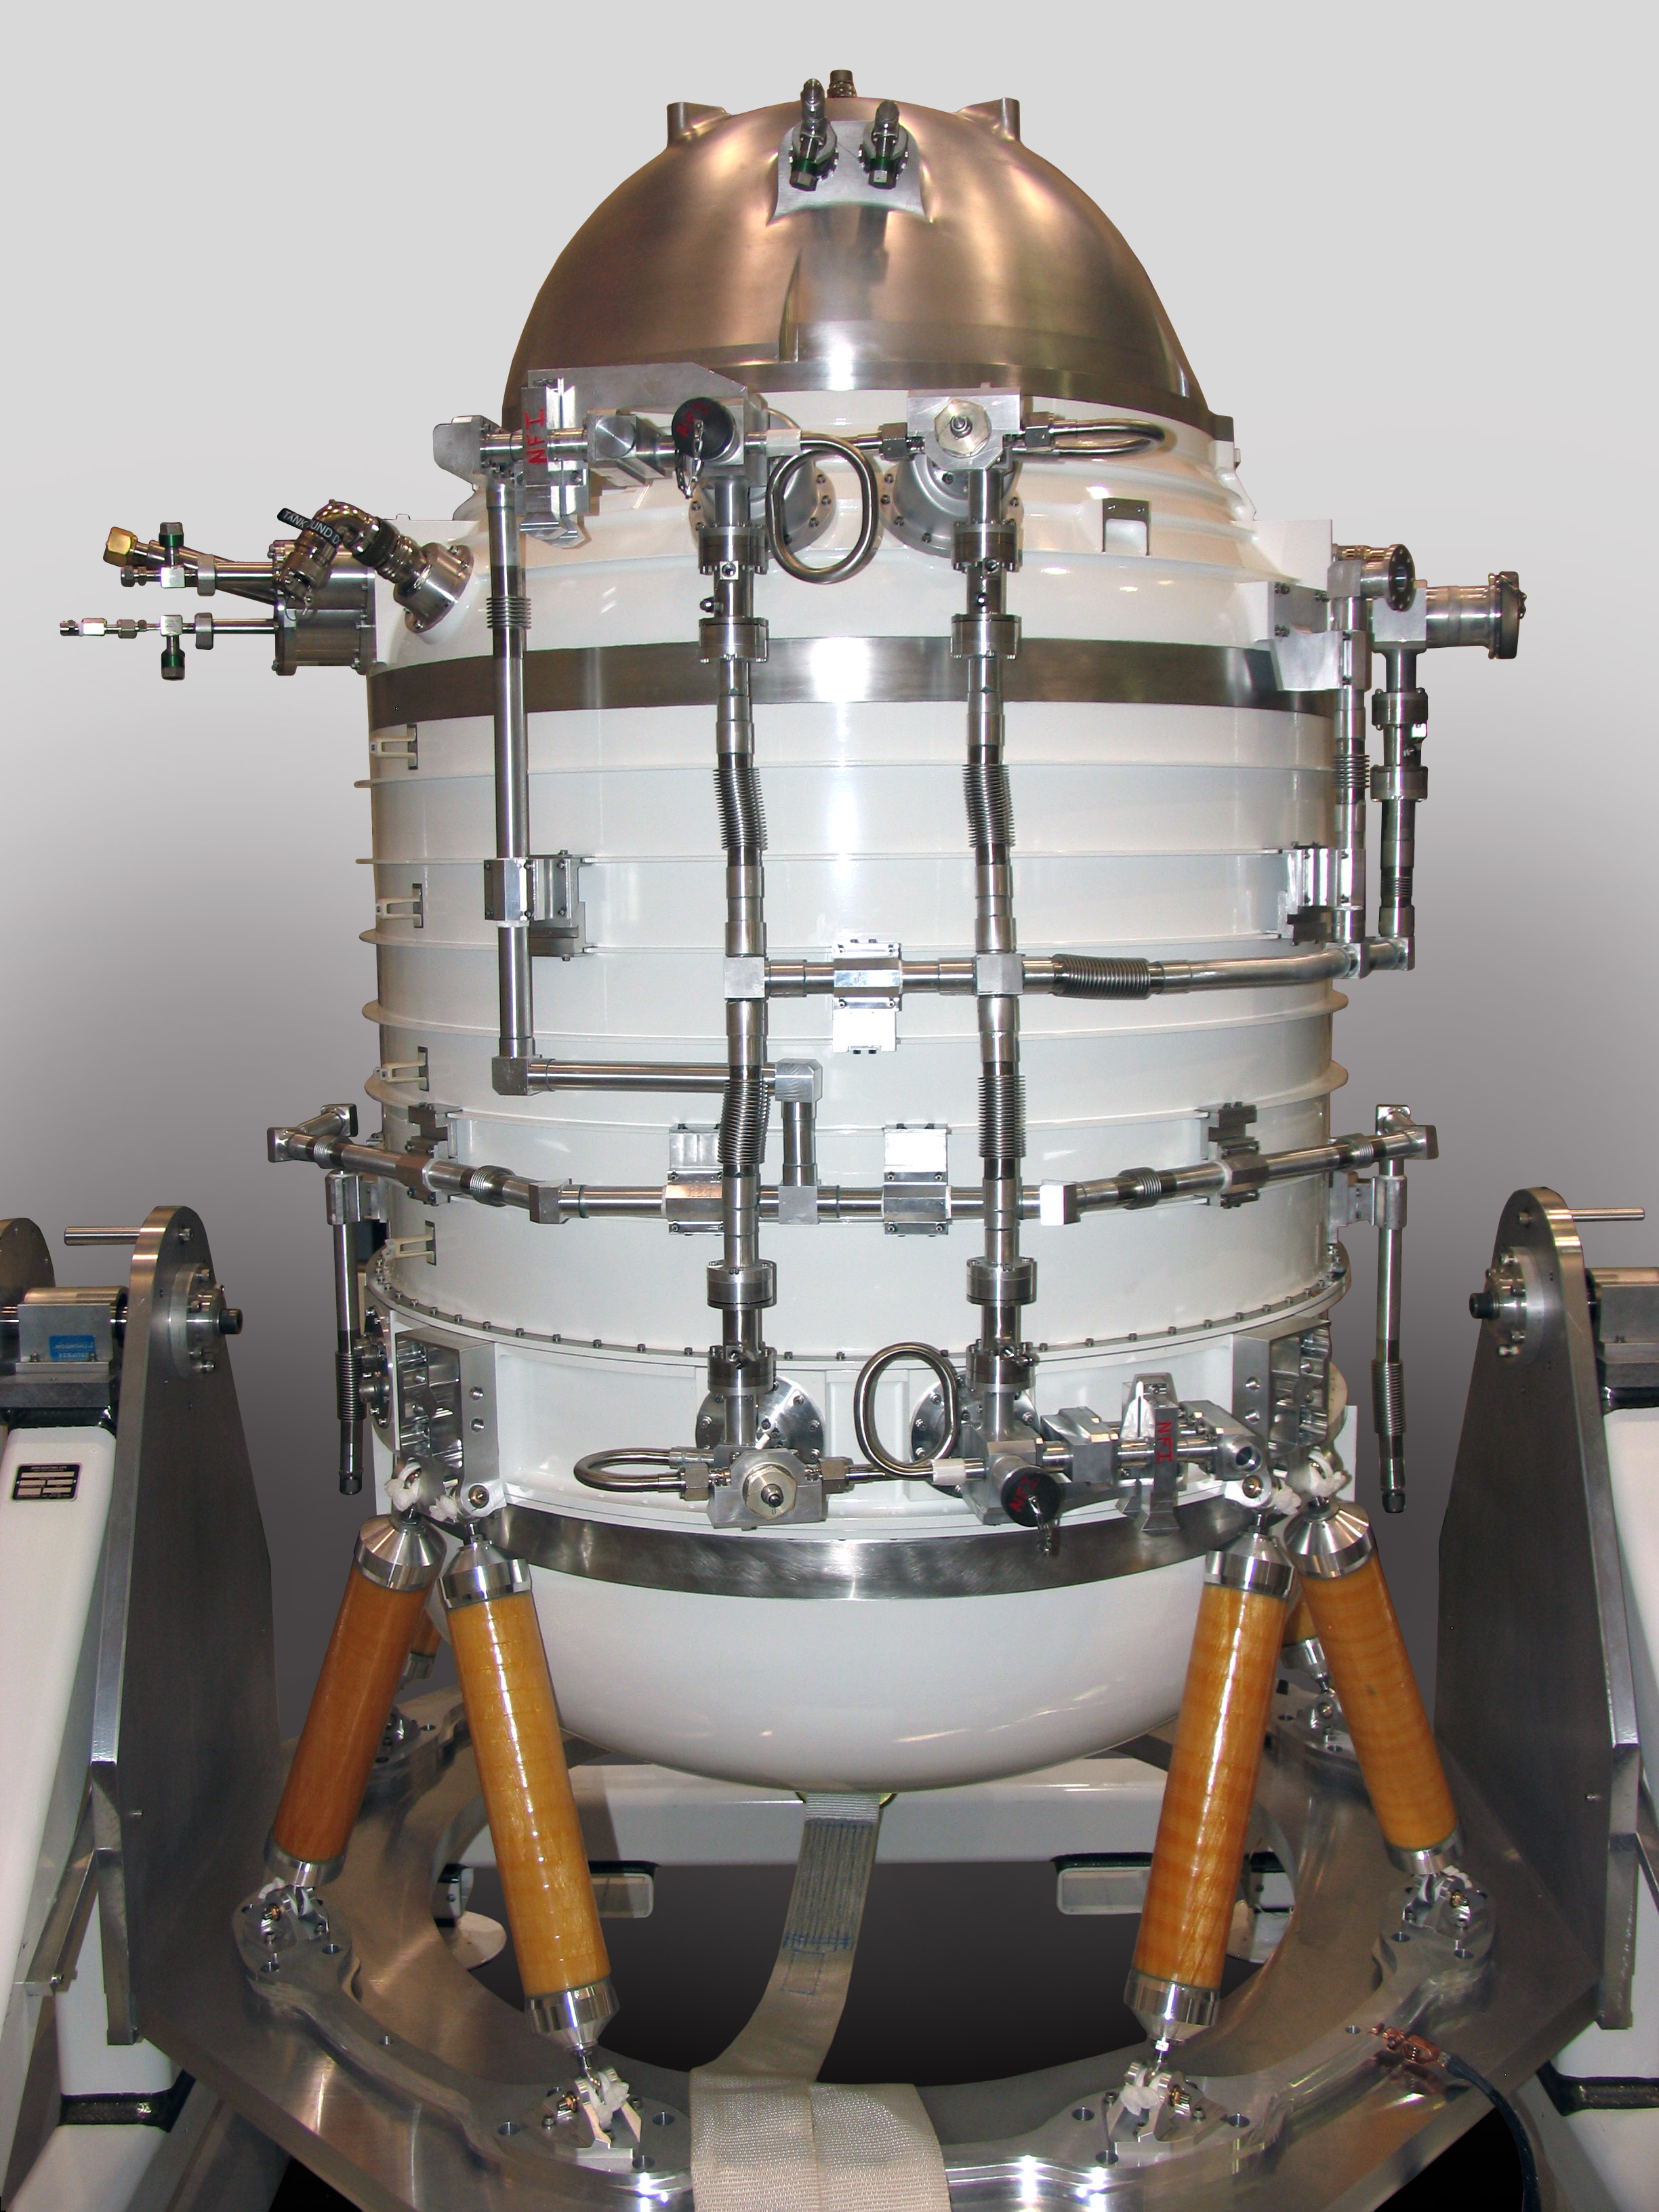

A Robot or a Science Instrument?

This image shows the bottle-like tank that houses the science instrument on NASA’s Wide-field Infrared Survey Explorer, or WISE, mission (some say it resembles the Star Wars robot R2-D2). This tank, called a cryostat, contains frozen hydrogen that chills the instrument.

JPL manages the Wide-field Infrared Survey Explorer for NASA’s Science Mission Directorate. The mission’s principal investigator, Edward Wright, is at UCLA. The mission was competitively selected under NASA’s Explorers Program managed by the Goddard Space Flight Center, Greenbelt, Md. The science instrument was built by the Space Dynamics Laboratory, Logan, Utah, and the spacecraft was built by Ball Aerospace & Technologies Corp., Boulder, Colo. Science operations and data processing will take place at the Infrared Processing and Analysis Center at the California Institute of Technology, also in Pasadena. Caltech manages JPL for NASA.

Credit: NASA/JPL-Caltech/Space Dynamics Lab